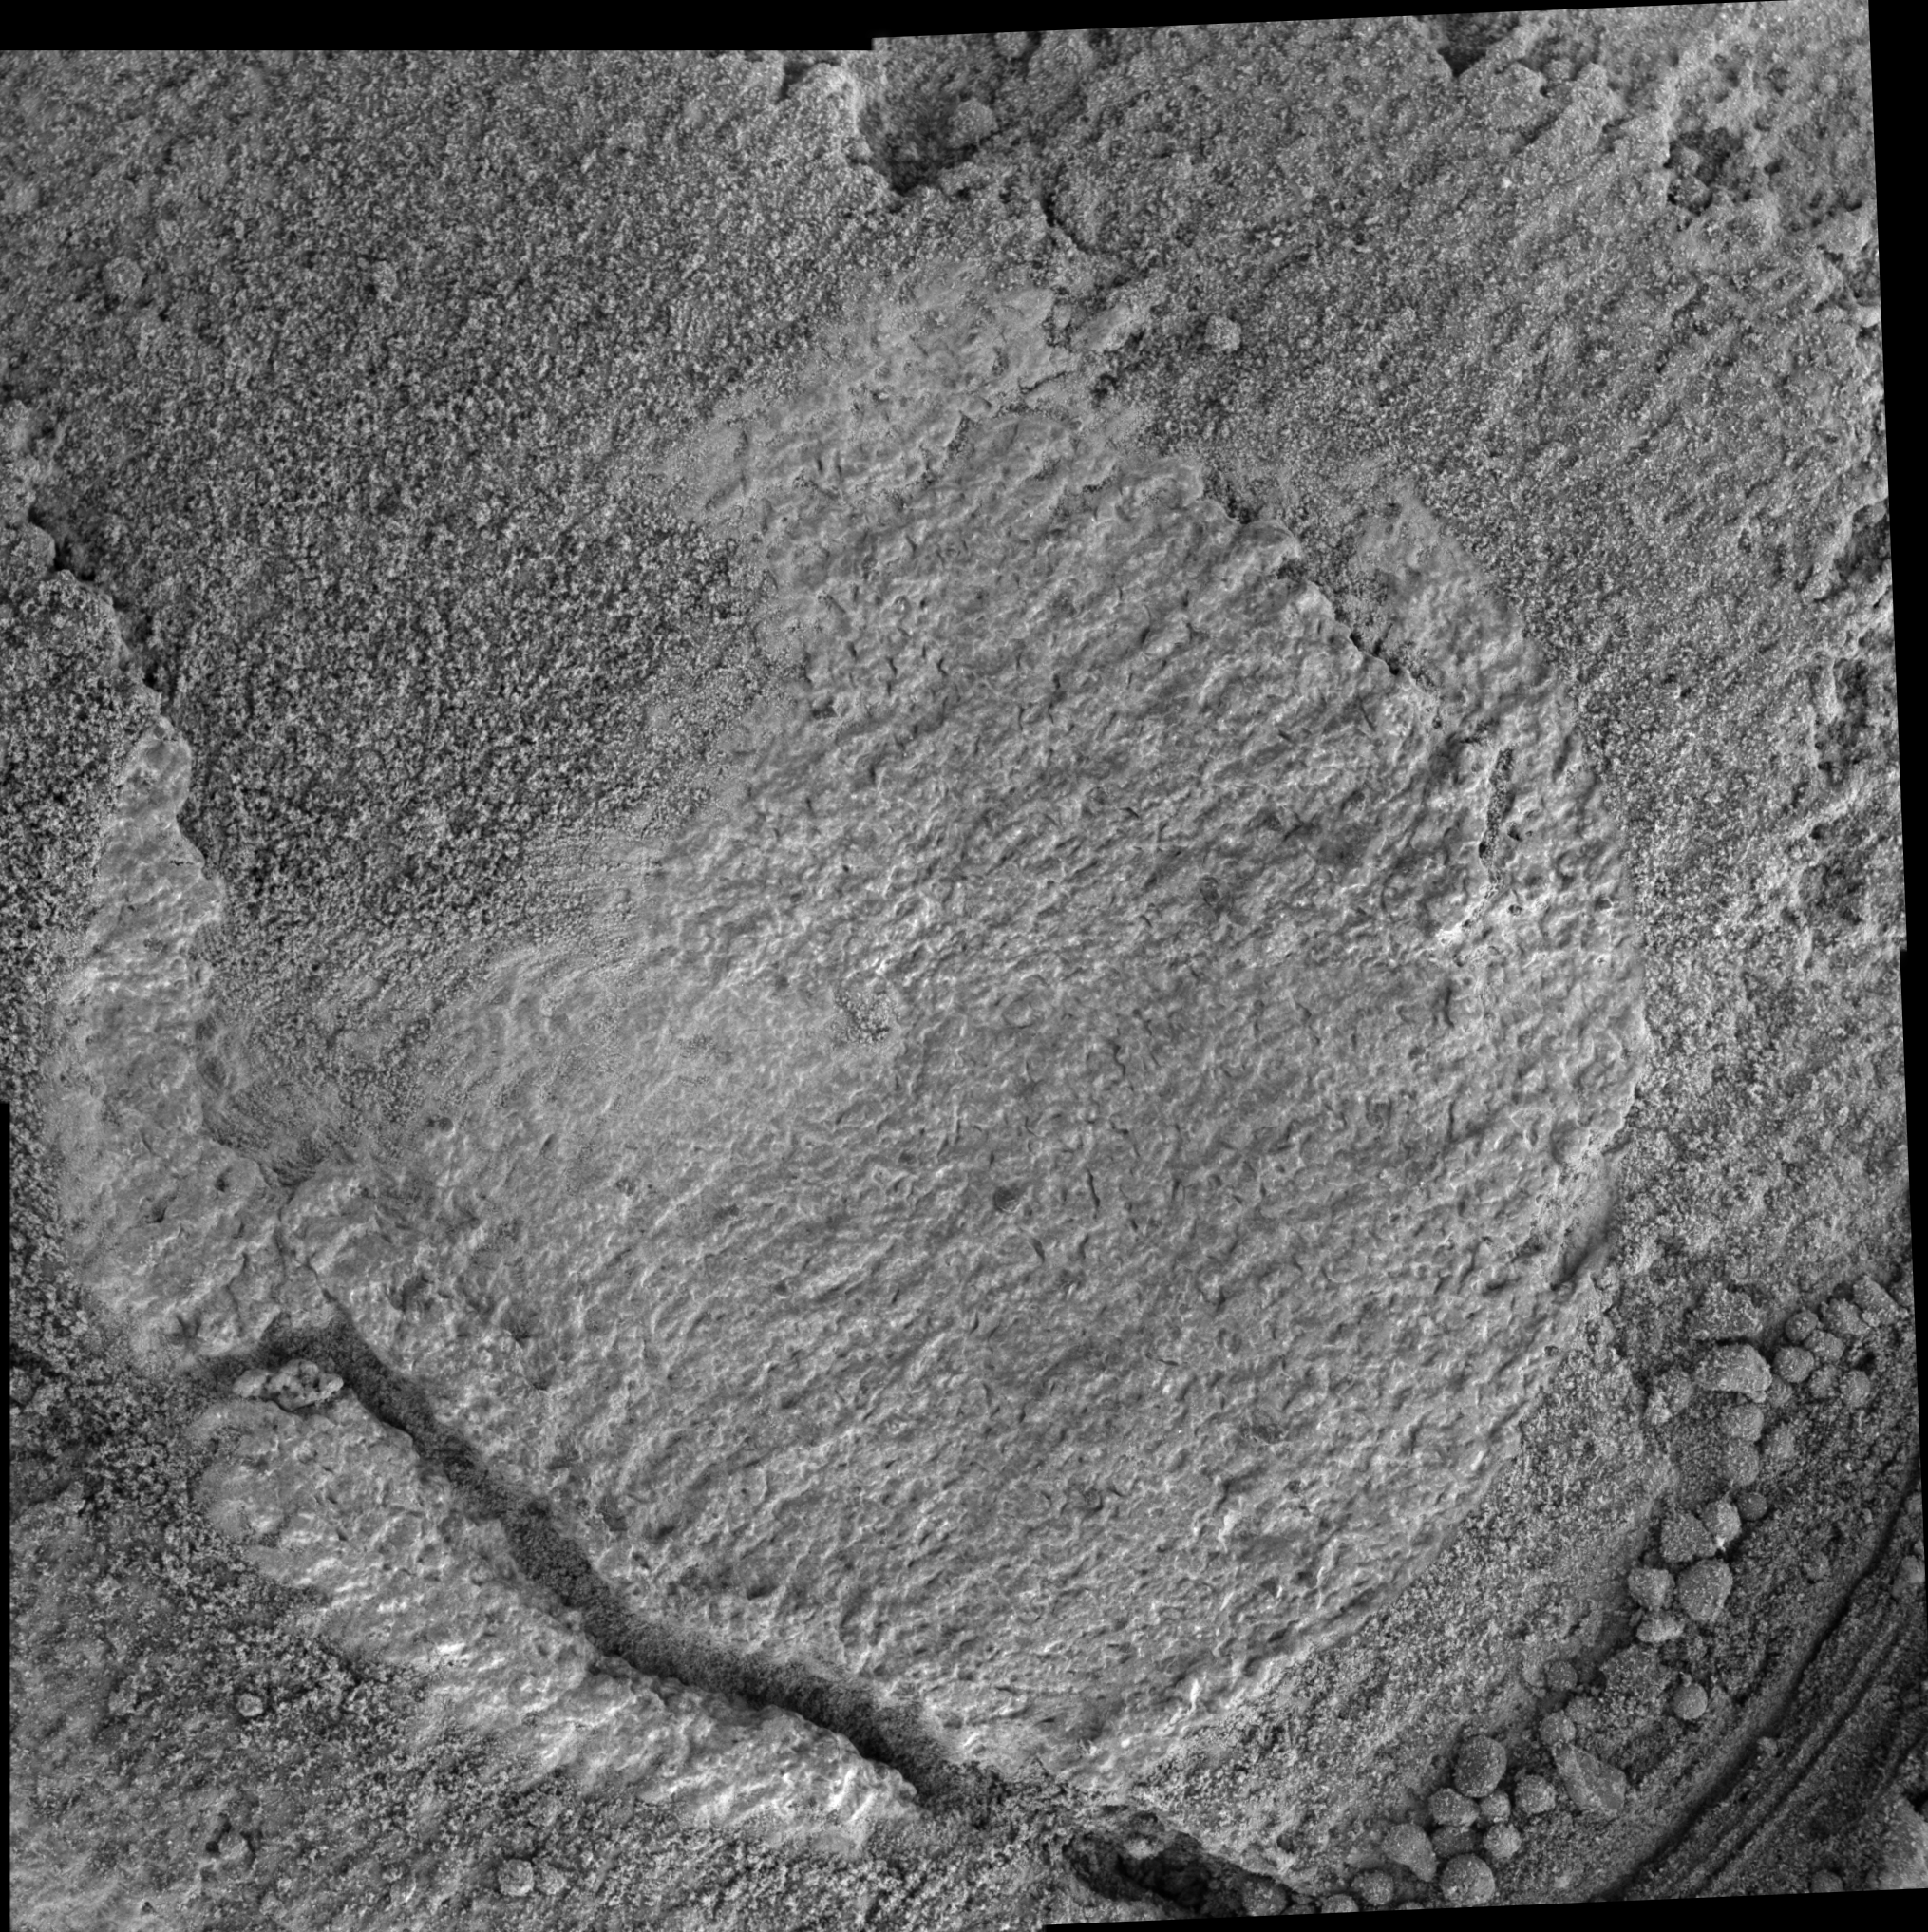

Close-Up of ‘Cheyenne’

As NASA’s Mars Exploration Rover Opportunity is traversing southward toward “Victoria Crater,” it is periodically stopping to characterize exposed bedrock, using the contact instrument suite on the robotic arm. Between Martian days (sols) 818 and 821 of the mission (May 13 to May 16), one such characterization was carried out on a rock target called “Cheyenne.” The target was brushed by the rock abrasion tool, analyzed by the alpha particle X-ray spectrometer and Moessbauer spectrometer, and photographed by the microscopic imager.

This image is a mosaic of four frames taken by the microscopic imager after the brush had removed dust and sand grains from most of the area shown, exposing the underlying bedrock. The resolution is 30 microns per pixel and the entire mosaic is 6 centimeters (2.4 inches) square. Opportunity acquired the images on Sol 819 (May 14, 2006) while the target was fully shadowed.

This rock surface exhibits relatively small spherical concretions compared to those observed in the vicinity of “Eagle Crater” and “Endurance Crater.” Such small concretions, and in places apparent absence of concretions, have characterized the outcrops south of “Vostok Crater.” Also visible in this image are small pits and grooves in the rock surface, including narrow, elongated void spaces different from any previously observed by Opportunity. Crystal-shaped and elongated void spaces that were seen in the vicinity of Eagle and Endurance Craters are interpreted as spaces left by dissolving of soluble salts. However, these features at Cheyenne have a significantly different appearance and the science team is considering a number of alternative hypotheses for their origin.

Credit: NASA/JPL-Caltech/Cornell/USGS